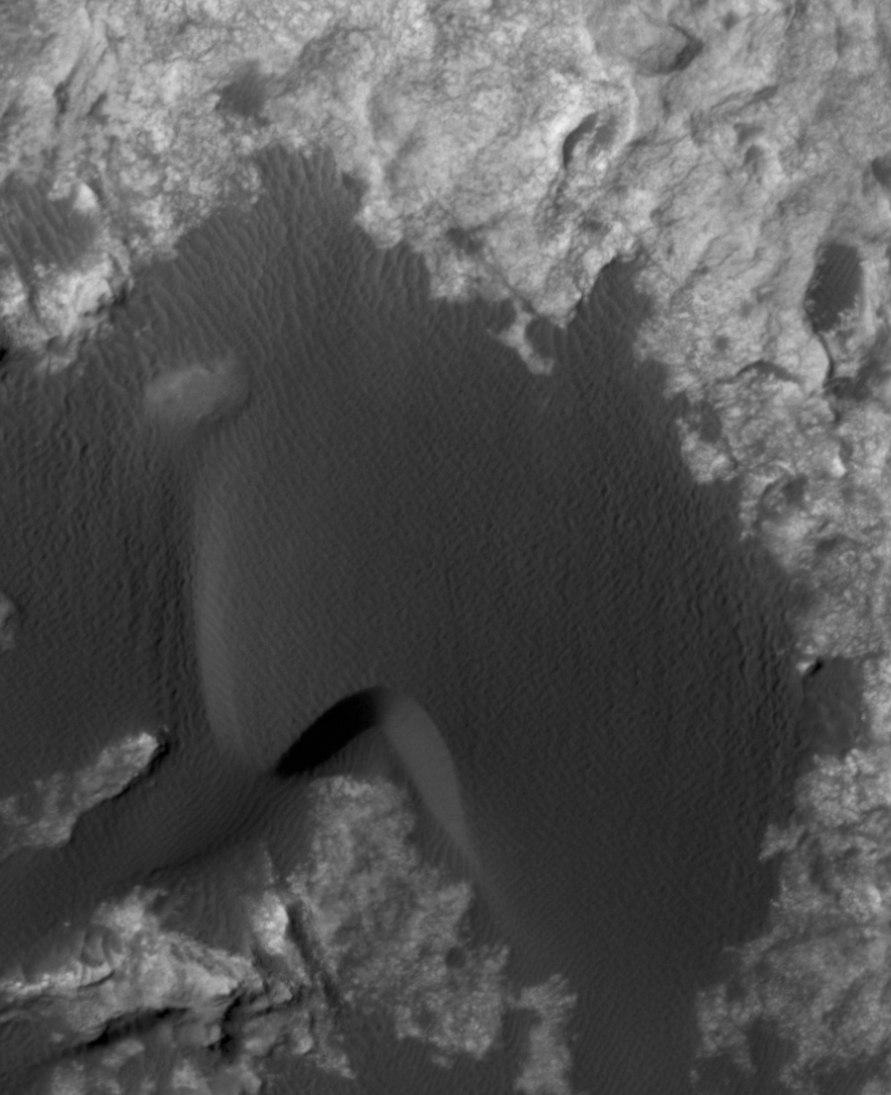

Change Observed in Martian Sand Dune

This animation flips back and forth between views taken in 2010 and 2014 of a Martian sand dune at the edge of Mount Sharp, documenting dune activity.

The images are from the High Resolution Imaging Science Experiment (HiRISE) camera on NASA’s Mars Reconnaissance Orbiter. They cover an area about 740 feet (about 225 meters) wide, showing a site called “Dune 2” in the “Bagnold Dunes” dune field. NASA’s Curiosity Mars rover will observe this dune up close on the rover’s route up Mount Sharp.

North is toward the top. The edge of the dune at the crescent-shaped slip face on the south edge advances slightly during the four-year period between the dates of the images. Figure A is an annotated version with an arrow indicating the location of this change. The lighting angle is different in the two images, resulting in numerous changes in shadows.

The “before” image is part of HiRISE observation ESP_018854_1755, taken Aug. 4, 2010. The “after” image is part of HiRISE observation ESP_039280_1750, taken Dec. 13, 2014.

An earlier example of dune activity elsewhere on Mars is documented can be seen at PIA15295.

The University of Arizona, Tucson, operates HiRISE, which was built by Ball Aerospace & Technologies Corp., Boulder, Colorado. NASA’s Jet Propulsion Laboratory, a division of the California Institute of Technology in Pasadena, manages the Mars Reconnaissance Orbiter Project and Mars Science Laboratory Project for NASA’s Science Mission Directorate, Washington.

Credit: NASA/JPL-Caltech/Univ. of Arizona